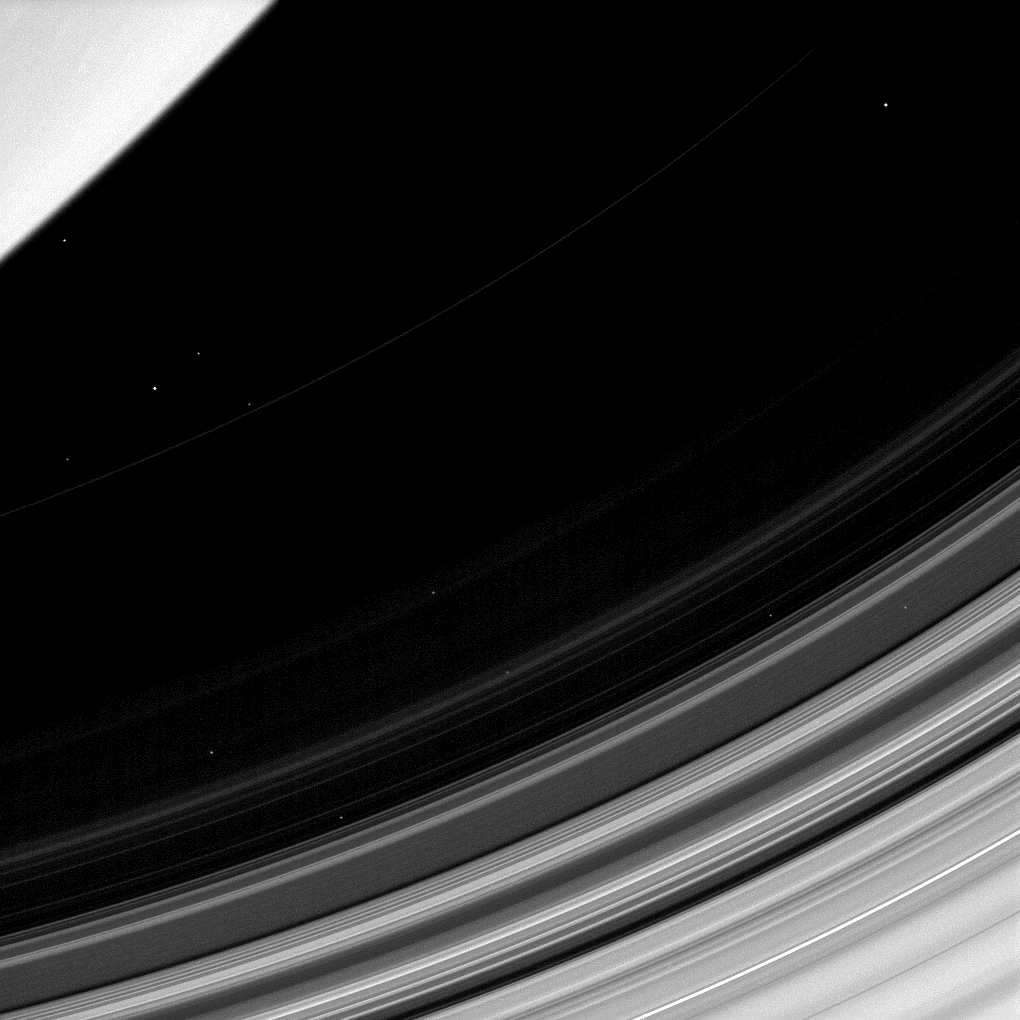

Dusty D Ring

Saturn’s D ring is easy to overlook since it’s trapped between the brighter C ring and the planet itself. But this dusty ring has plenty to teach us. In this view, all that can be seen of the D ring is the faint and narrow arc as it stretches from top right of the image.

If all goes as planned, Cassini will pass between the D ring and Saturn in its final orbits in 2017. Scientists expect to gather unprecedented data from these orbits.

Also visible in this image are 12 stars.

This view looks toward the unilluminated side of the rings from about 41 degrees below the ringplane. The image was taken in visible light with the Cassini spacecraft narrow-angle camera on Oct. 21, 2013.

The view was obtained at a distance of approximately 1.5 million miles (2.4 million kilometers) from Saturn and at a Sun-Saturn-spacecraft, or phase, angle of 140 degrees. Image scale is 8.7 miles (14 kilometers) per pixel.

The Cassini-Huygens mission is a cooperative project of NASA, the European Space Agency and the Italian Space Agency. The Jet Propulsion Laboratory, a division of the California Institute of Technology in Pasadena, manages the mission for NASA’s Science Mission Directorate, Washington, D.C. The Cassini orbiter and its two onboard cameras were designed, developed and assembled at JPL. The imaging operations center is based at the Space Science Institute in Boulder, Colo.

Credit: NASA/JPL-Caltech/Space Science Institute